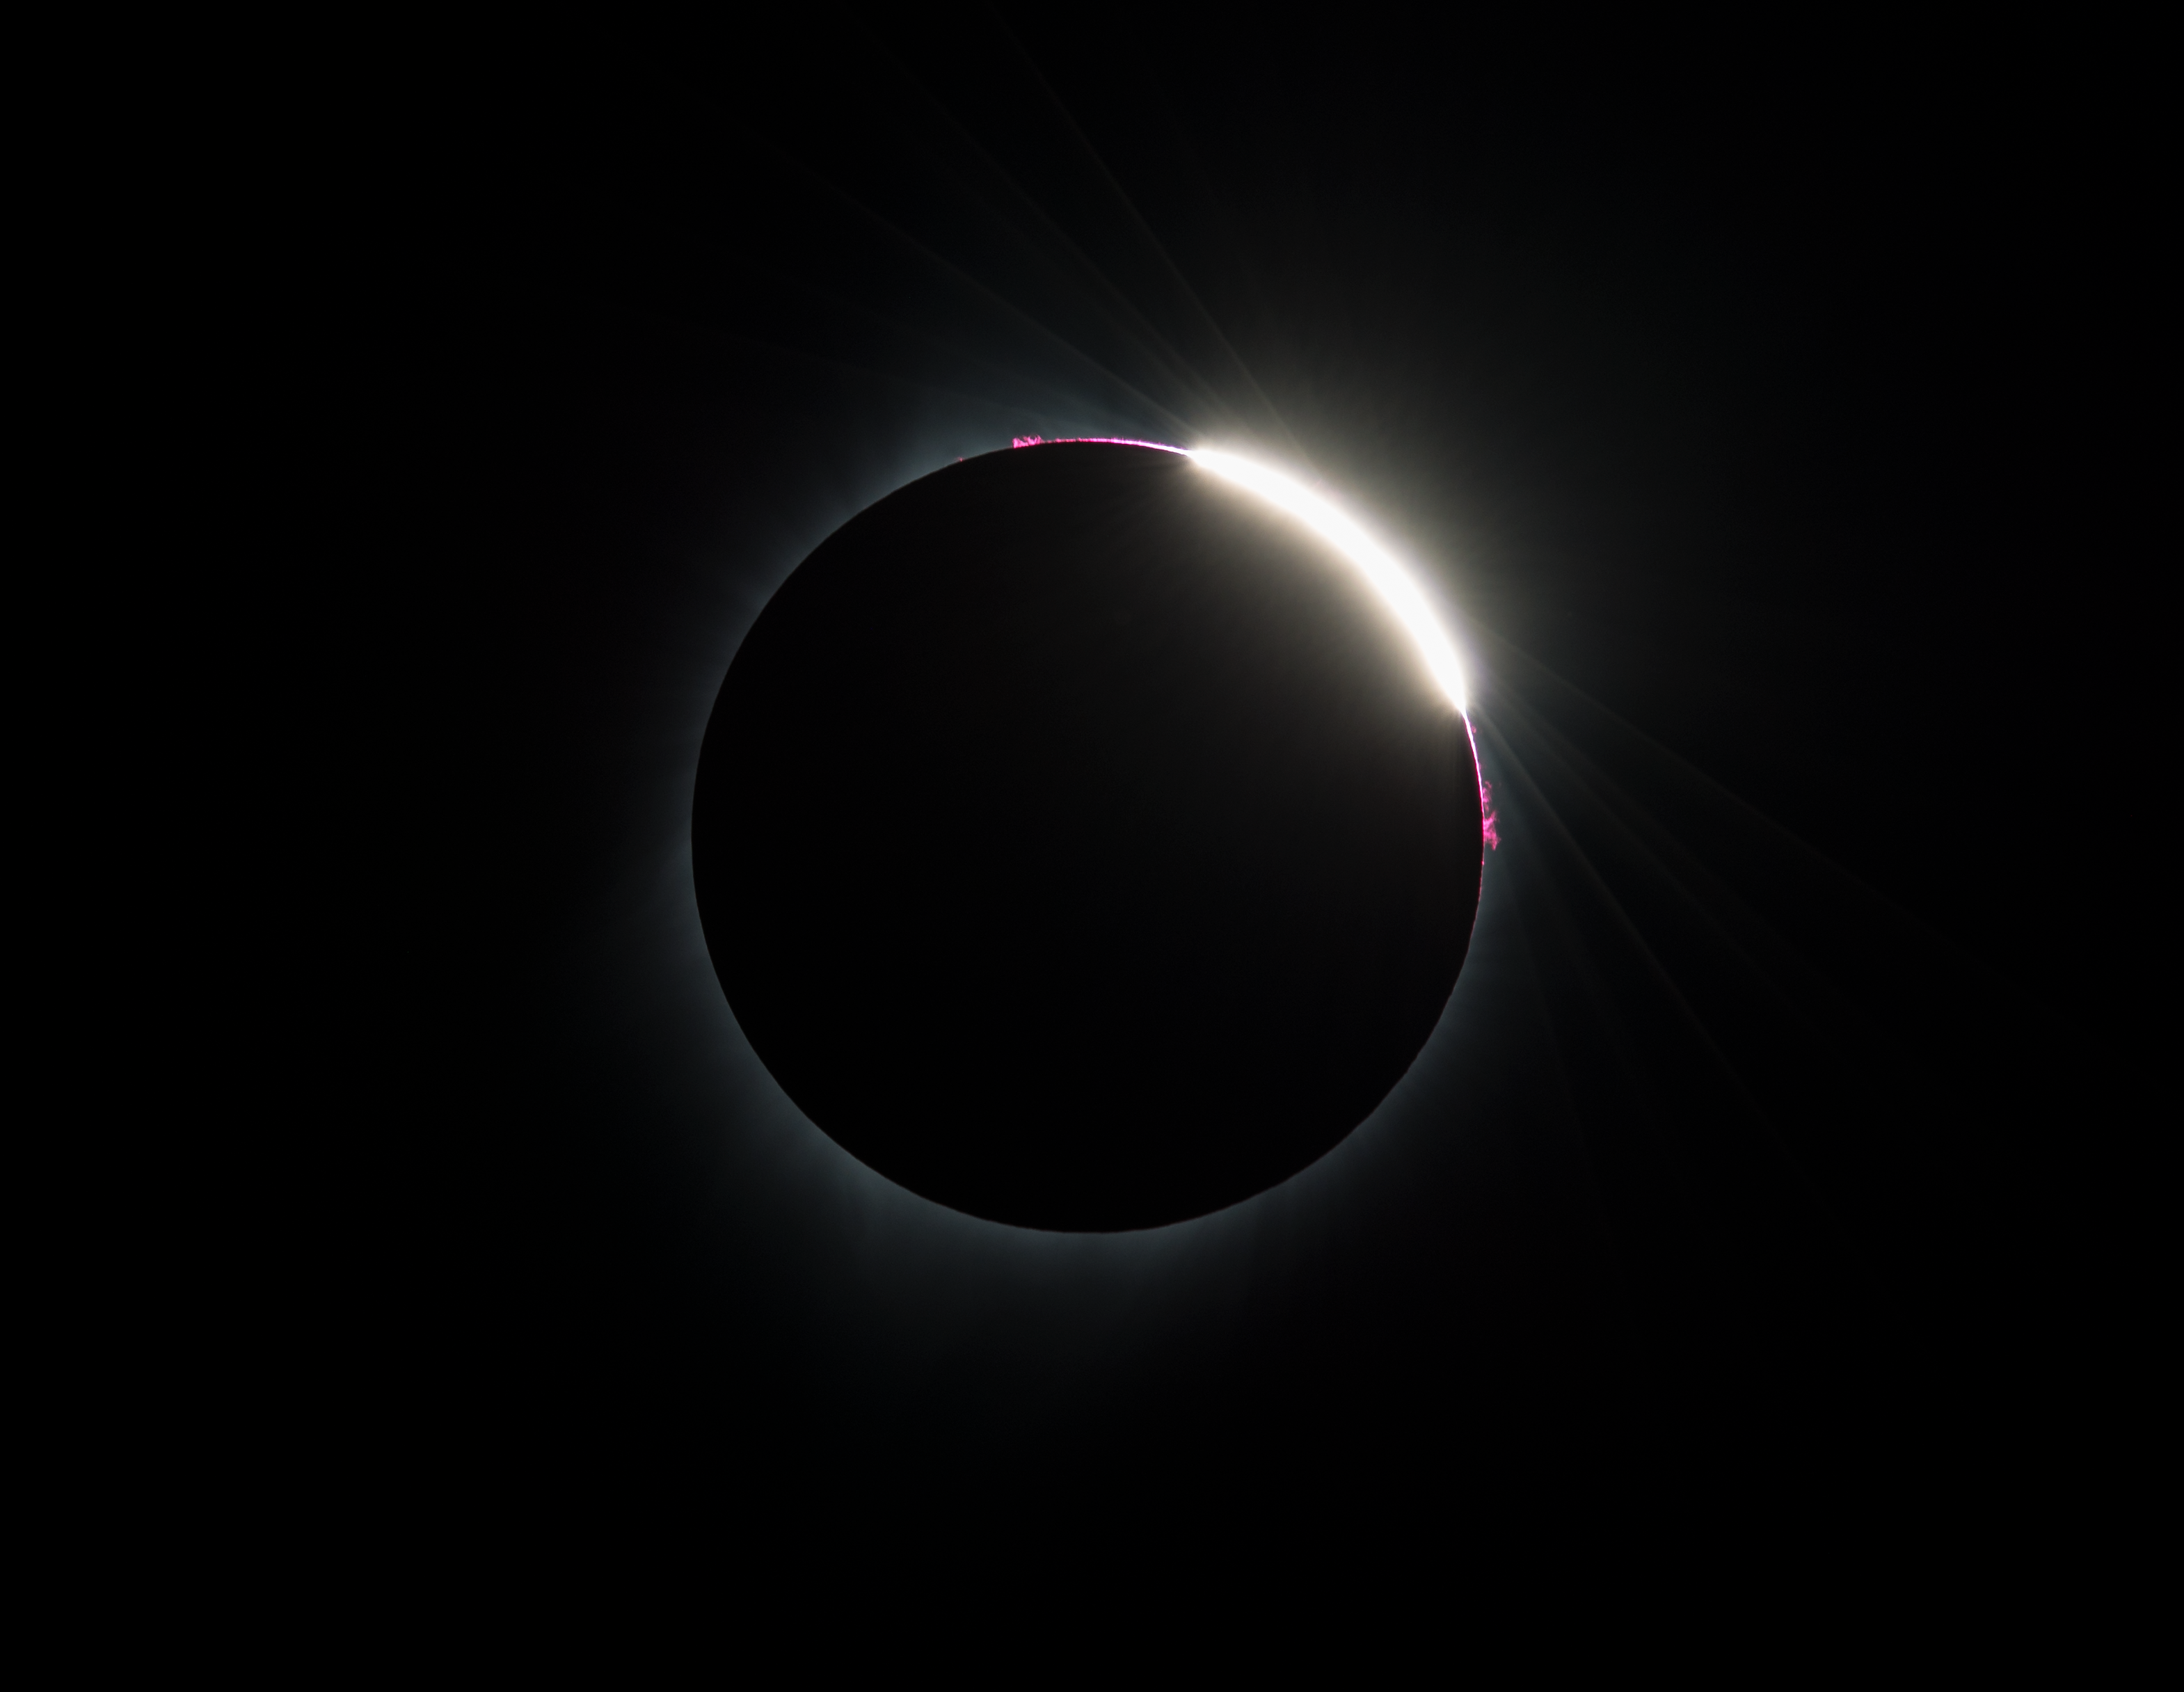

2017 Total Solar Eclipse

Some prominences are seen as the moon begins to move off the sun during the total solar eclipse on Monday, August 21, 2017 above Madras, Oregon. A total solar eclipse swept across a narrow portion of the contiguous United States from Lincoln Beach, Oregon to Charleston, South Carolina. A partial solar eclipse was visible across the entire North American continent along with parts of South America, Africa, and Europe.

Credit: (NASA/Aubrey Gemignani)